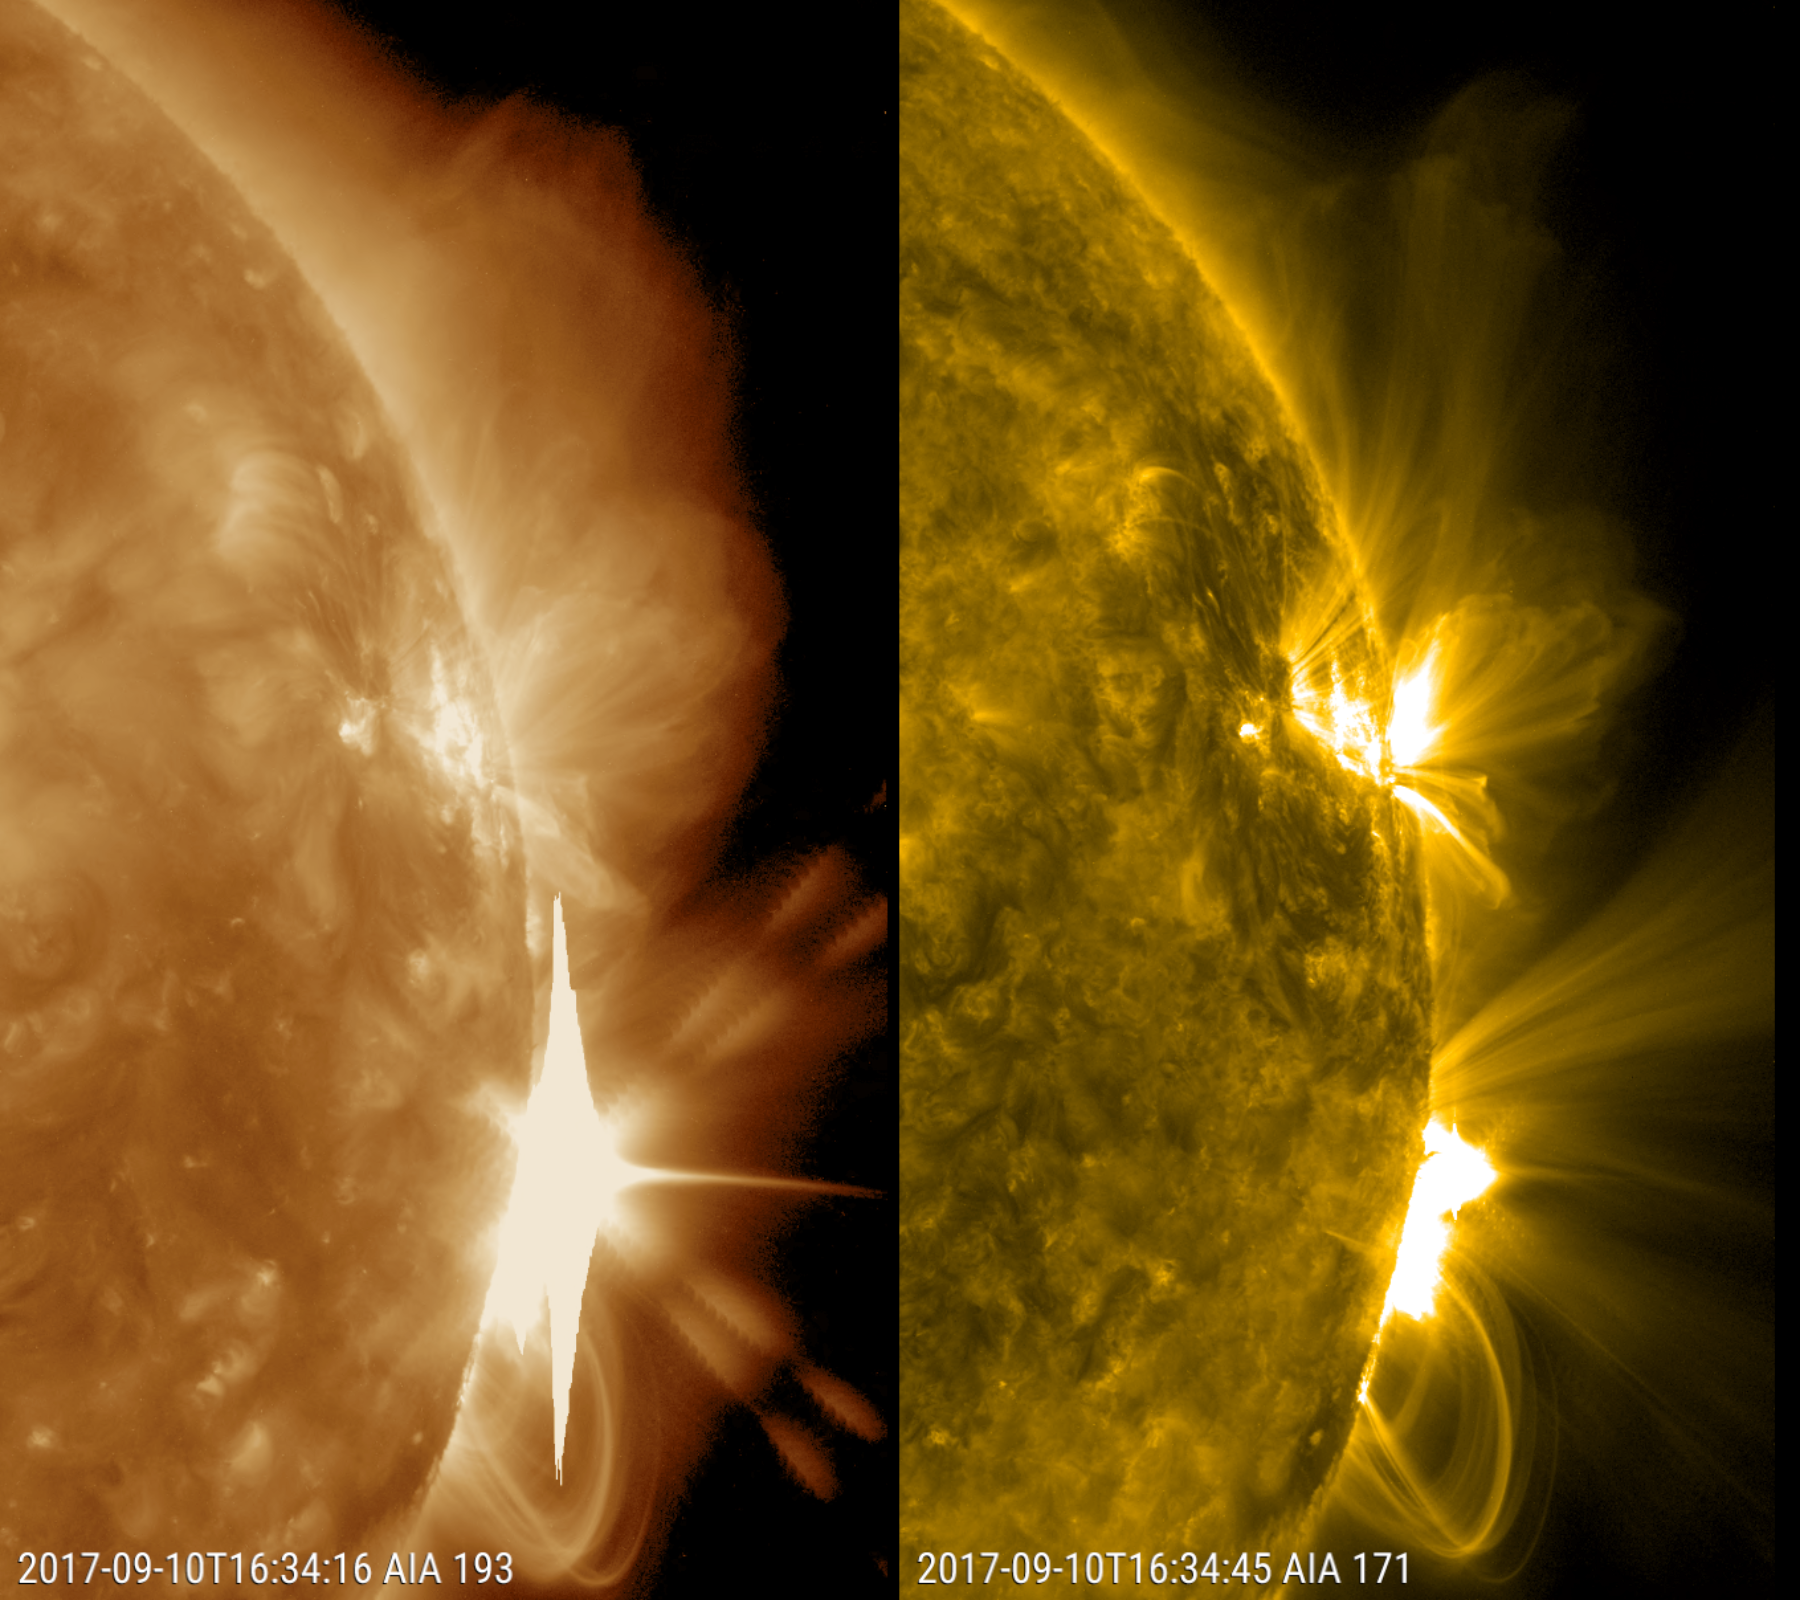

Major Solar Flare

The Sun erupted with an X8 solar flare, one of the largest of the current solar cycle (Sept. 10, 2017). Its source was the same sunspot region that produced an X9 flare last week. This is shown in two wavelengths of extreme ultraviolet light at the same time and each reveals different features. Both are colorized to identify in which wavelength they were observed. The coils of loops after the flare are the magnetic field lines reorganizing themselves after the eruption. The video clip covers about six hours.

Movies
PIA21958_X8_flare_Sept_big.mp4
PIA21958_X8_flare_Sept_sm.mp4

SDO is managed by NASA’s Goddard Space Flight Center, Greenbelt, Maryland, for NASA’s Science Mission Directorate, Washington. Its Atmosphere Imaging Assembly was built by the Lockheed Martin Solar Astrophysics Laboratory (LMSAL), Palo Alto, California.

Credit: NASA/GSFC/Solar Dynamics Observatory